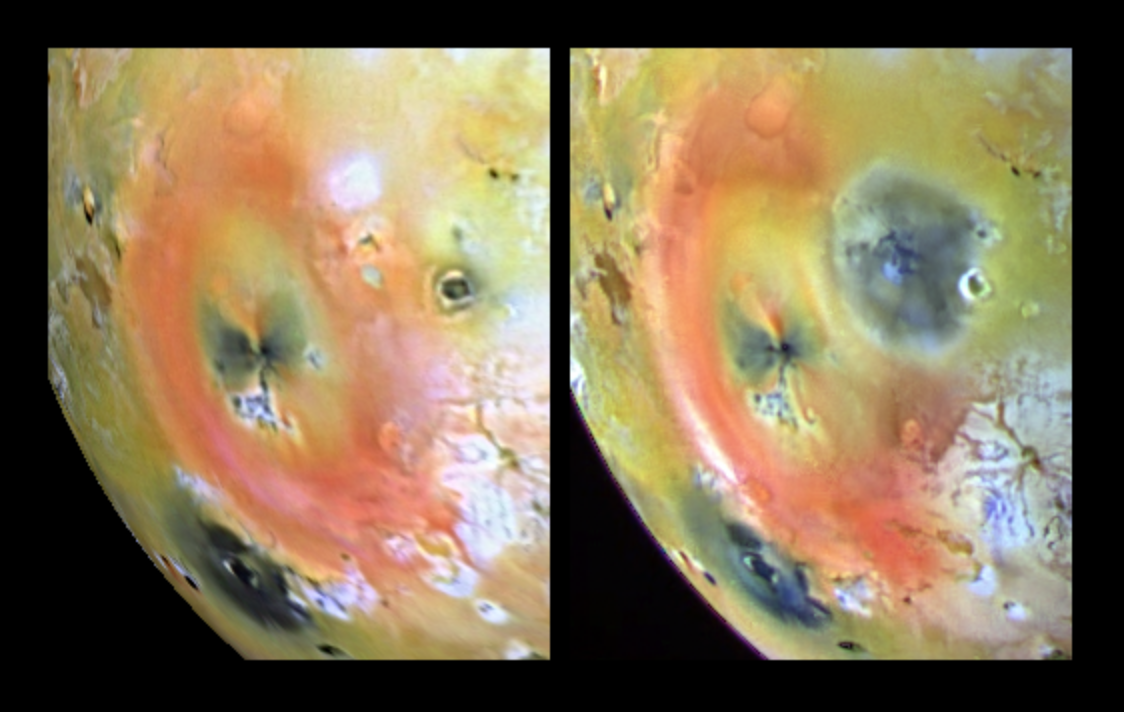

Arizona-sized Io Eruption

These images of Jupiter’s volcanic moon, Io, show the results of a dramatic event that occurred on the fiery satellite during a five-month period. The changes, captured by the solid state imaging (CCD) system on NASA’s Galileo spacecraft, occurred between the time Galileo acquired the left frame, during its seventh orbit of Jupiter, and the right frame, during its tenth orbit. A new dark spot, 400 kilometers (249 miles) in diameter, which is roughly the size of Arizona, surrounds a volcanic center named Pillan Patera. Galileo imaged a 120 kilometer (75 mile) high plume erupting from this location during its ninth orbit. Pele, which produced the larger plume deposit southwest of Pillan, also appears different than it did during the seventh orbit, perhaps due to interaction between the two large plumes. Pillan’s plume deposits appear dark at all wavelengths. This color differs from the very red color associated with Pele, but is similar to the deposits of Babbar Patera, the dark feature southwest of Pele. Some apparent differences between the images are not caused by changes on Io’s surface, but rather are due to differences in illumination, emission and phase angles. This is particularly apparent at Babbar Patera.

North is to the top of the images. The left frame was acquired on April 4th, 1997, while the right frame was taken on Sept. 19th, 1997. The images were obtained at ranges of 563,000 kilometers (350,000 miles) for the left image, and 505,600 kilometers (314,165 miles) for the right.

The Jet Propulsion Laboratory, Pasadena, CA manages the Galileo mission for NASA’s Office of Space Science, Washington, DC.

Credit: NASA/JPL/University of Arizona